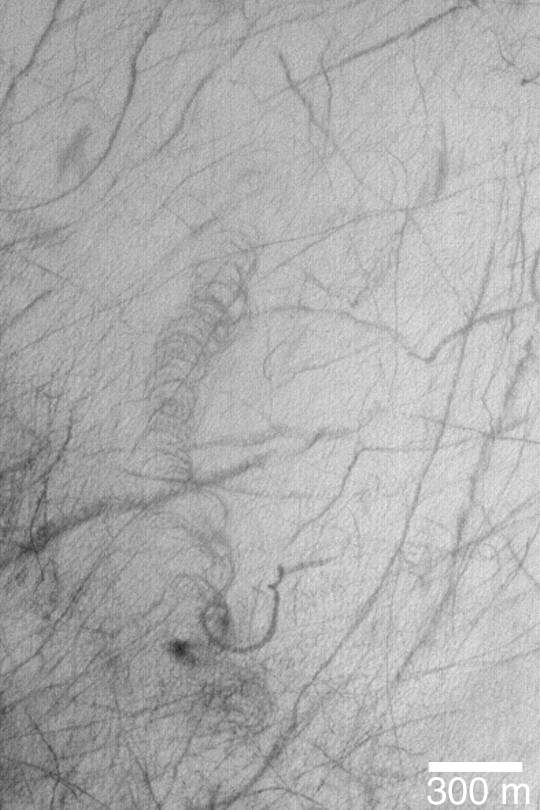

Cycloidal Dust Devil Track

MGS MOC Release No. MOC2-382, 5 June 2003

The spiraling feature near the center of this Mars Global Surveyor (MGS) Mars Orbiter Camera (MOC) image is known as a cycloidal marking. Patterns like this can also occur on Earth. On Mars, the cycloidalpattern–and all of the other dark streaks in this picture–are thought to have been formed by passing dust devils. On Earth, cycloidal markings have been observed to result from some tornadoes. The pattern is created when more than one vortex (spinning column of air) is traveling, and spinning, together. This picture is near 62.9°S, 234.7°W. Sunlight illuminates the scene from the upper left.

Credit: NASA/JPL/Malin Space Science Systems